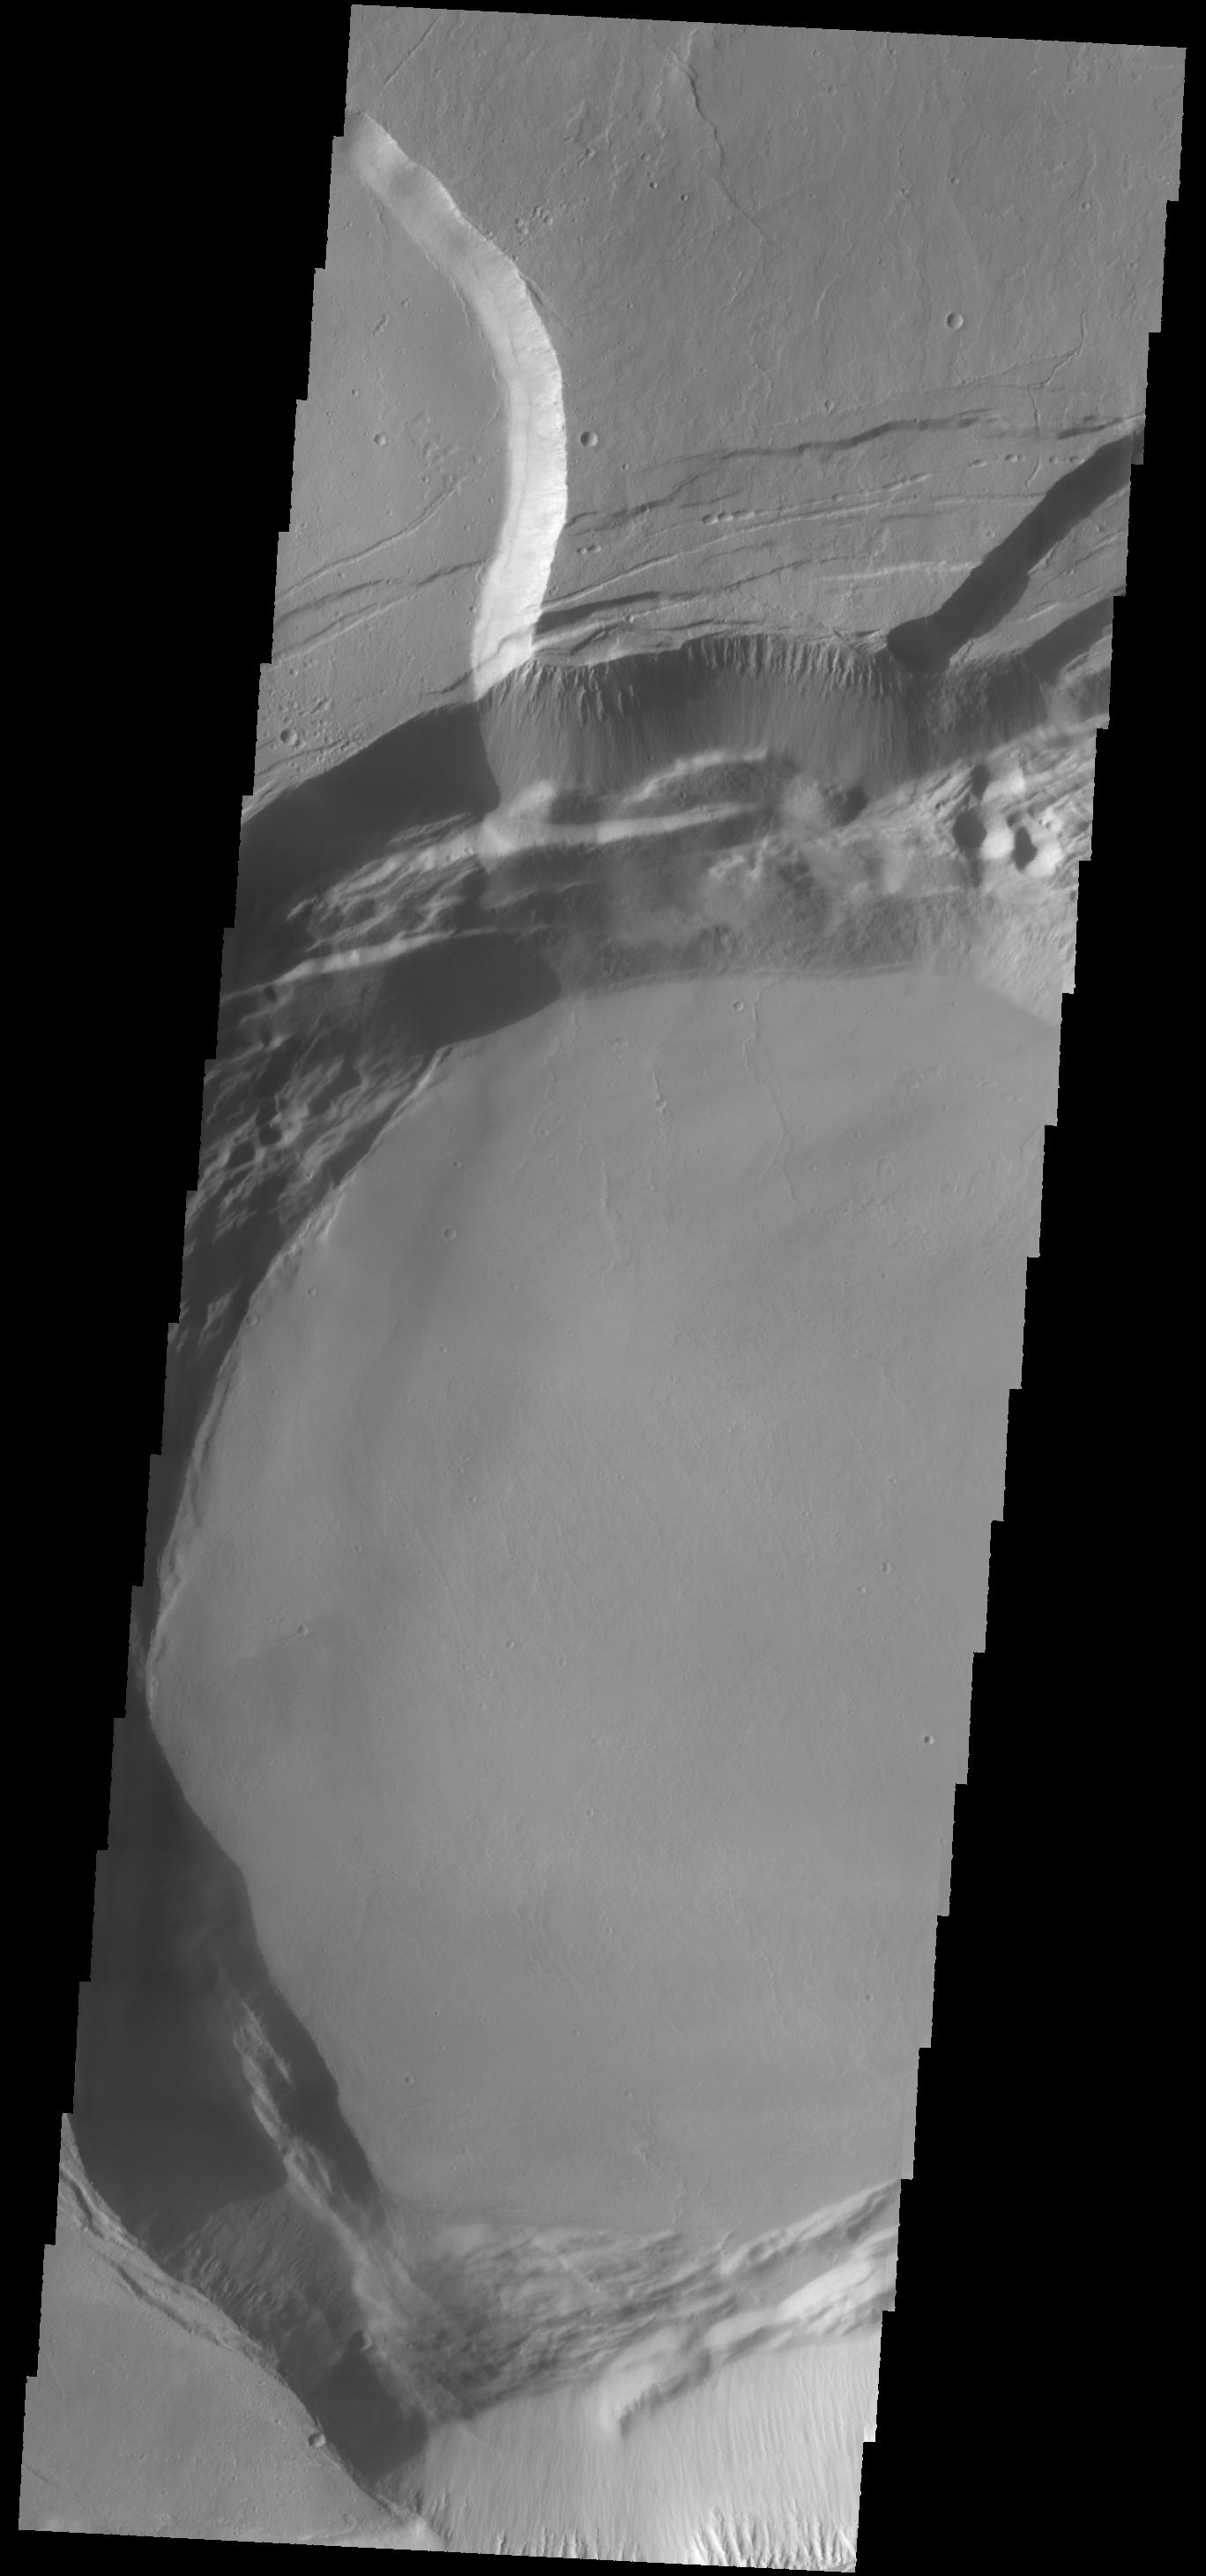

Investigating Mars: Ascraeus Mons

This image shows part of the complex caldera at the summit of the volcano. Calderas are found at the tops of volcanoes and are the source region for magma that rises from an underground lava source to erupt at the surface. Volcanoes are formed by repeated flows from the central caldera. The final eruptions can pool within the summit caldera, leaving a flat surface as they cool. Calderas are also a location of collapse, creating rings of tectonic faults that form the caldera rim. Ascraeus Mons has several caldera features at its summit.

The Odyssey spacecraft has spent over 15 years in orbit around Mars, circling the planet more than 69000 times. It holds the record for longest working spacecraft at Mars. THEMIS, the IR/VIS camera system, has collected data for the entire mission and provides images covering all seasons and lighting conditions. Over the years many features of interest have received repeated imaging, building up a suite of images covering the entire feature. From the deepest chasma to the tallest volcano, individual dunes inside craters and dune fields that encircle the north pole, channels carved by water and lava, and a variety of other feature, THEMIS has imaged them all. For the next several months the image of the day will focus on the Tharsis volcanoes, the various chasmata of Valles Marineris, and the major dunes fields. We hope you enjoy these images!

Credit: NASA/JPL-Caltech/ASU